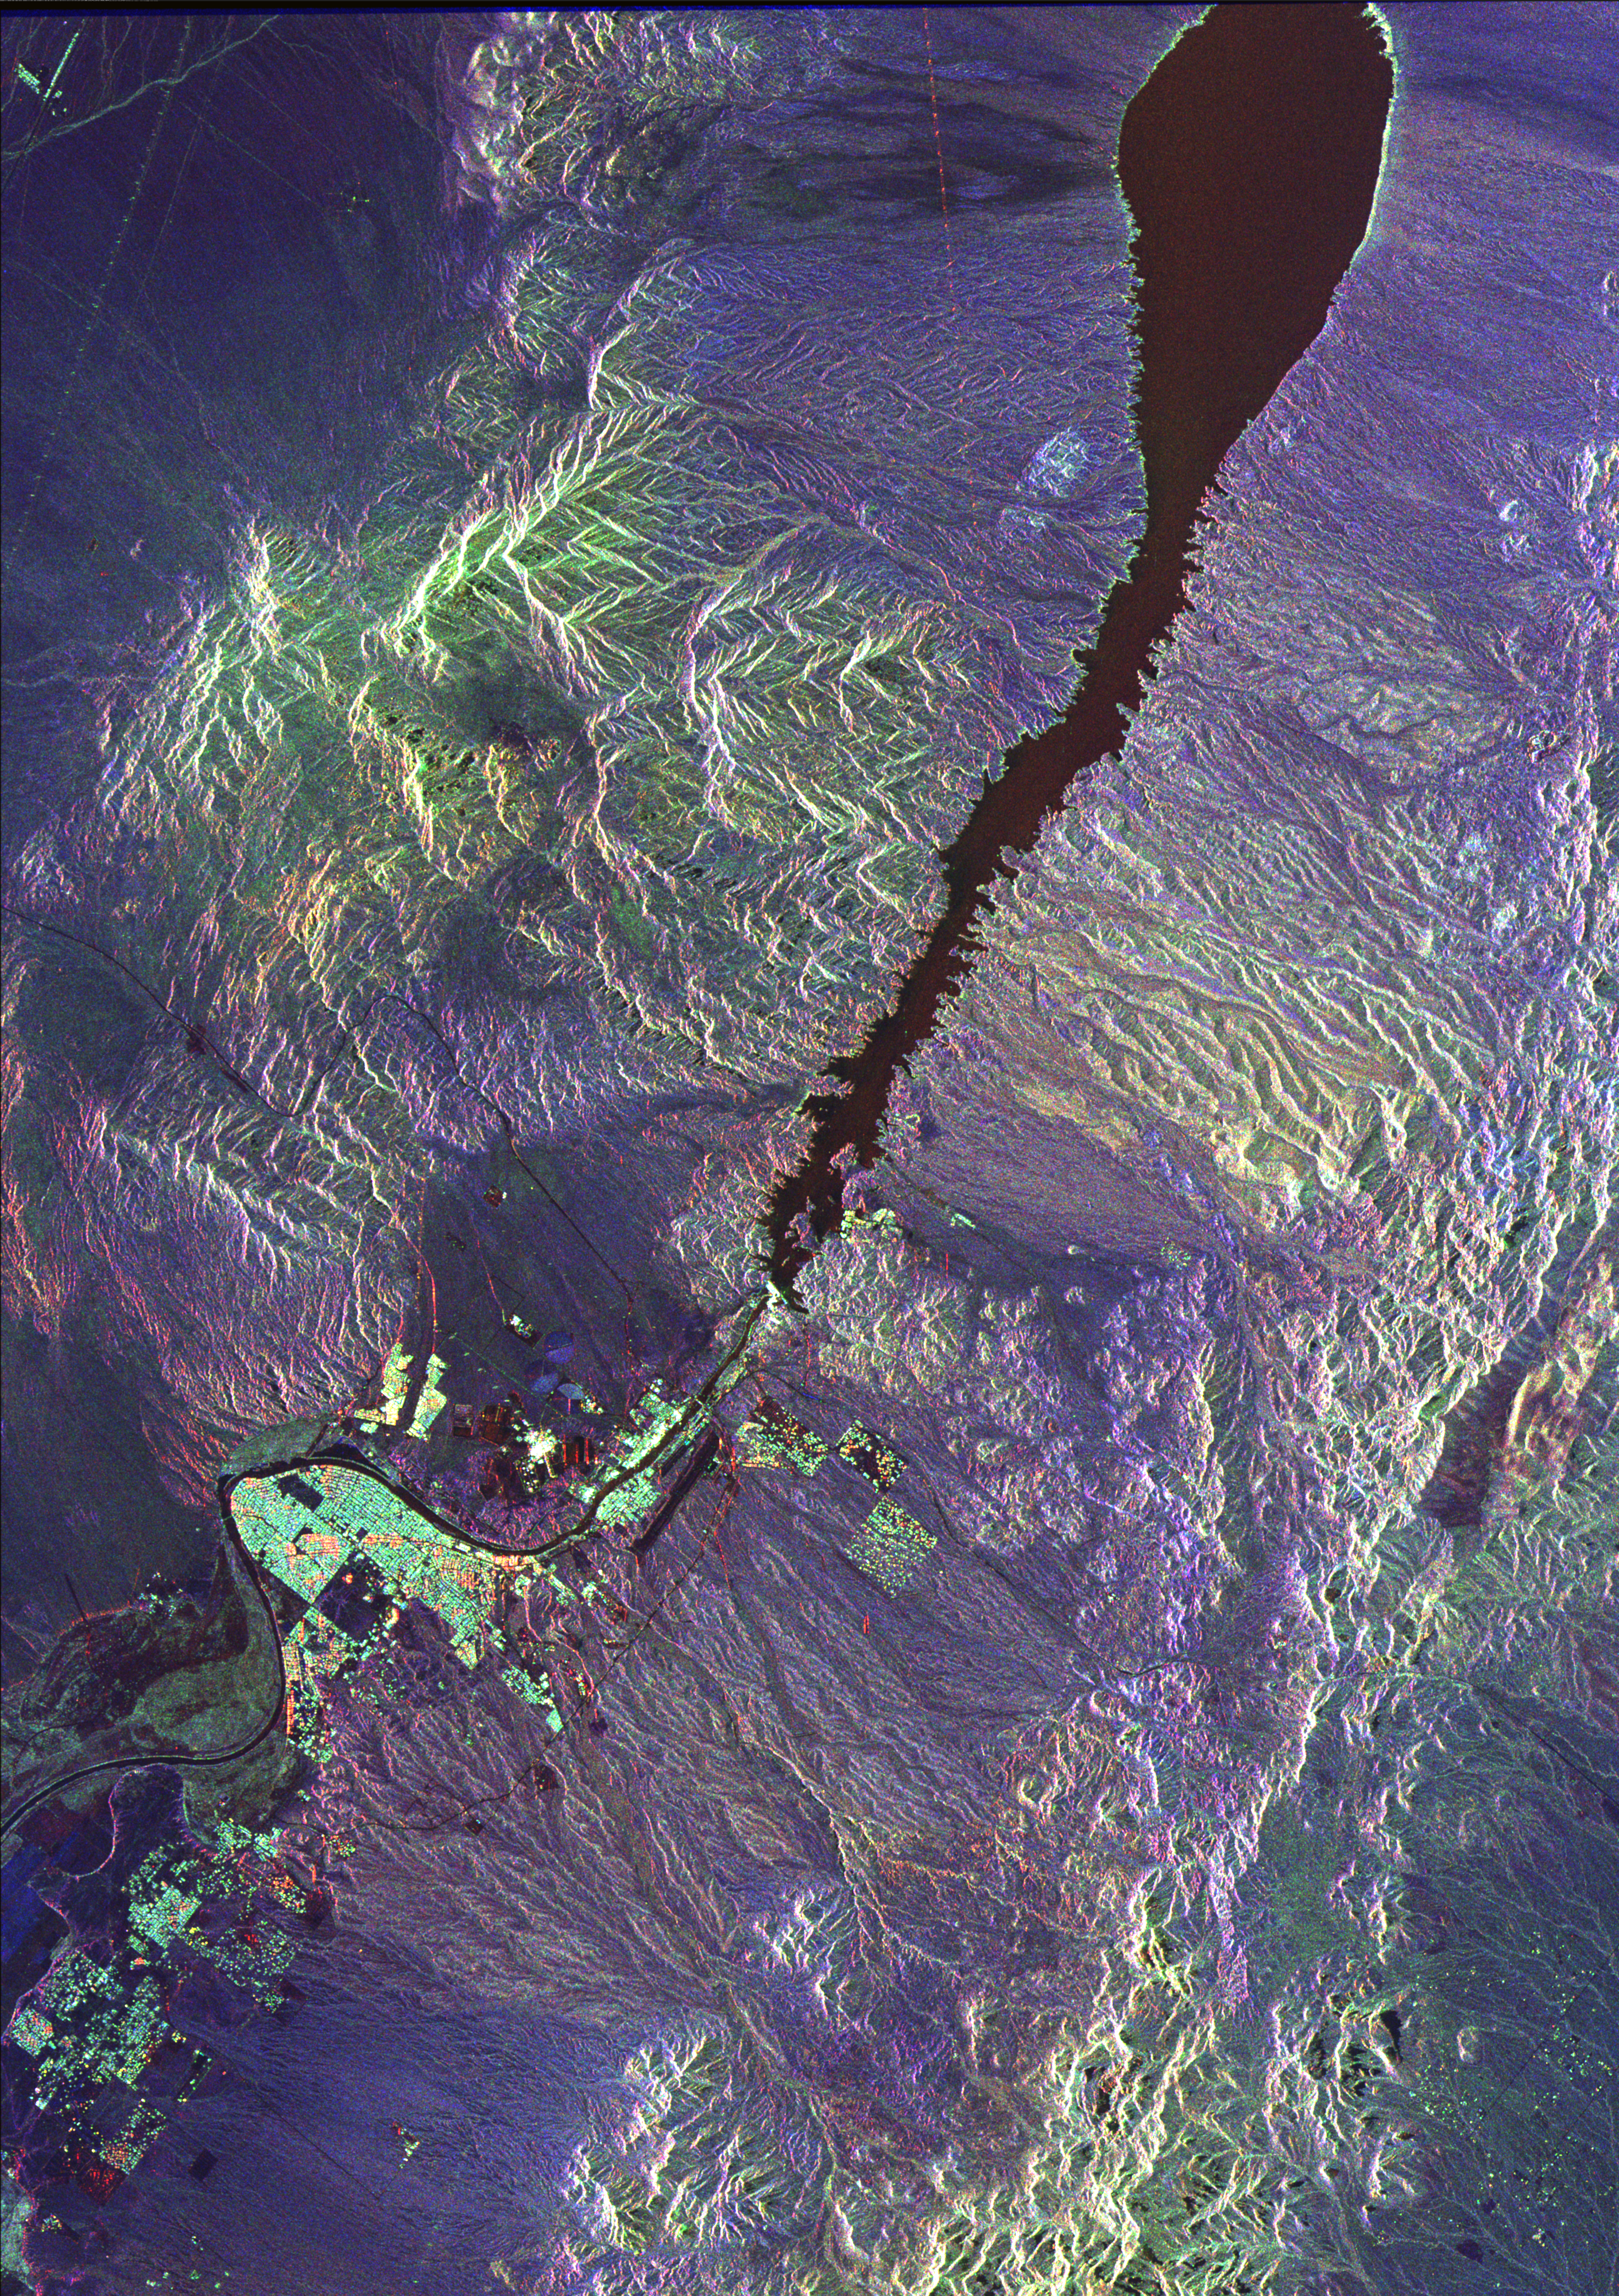

Space Radar Image of Colorado River

This space radar image illustrates the recent rapid urban development occurring along the lower Colorado River at the Nevada/Arizona state line. Lake Mojave is the dark feature that occupies the river valley in the upper half of the image. The lake is actually a reservoir created behind Davis Dam, the bright white line spanning the river near the center of the image. The dam, completed in 1953, is used both for generating electric power and regulating the river’s flow downstream. Straddling the river south of Davis Dam, shown in white and bright green, are the cities of Laughlin, Nevada (west of the river) and Bullhead City, Arizona (east of the river). The runway of the Laughlin, Bullhead City Airport is visible as a dark strip just east of Bullhead City. The area has experienced rapid growth associated with the gambling industry in Laughlin and on the Fort Mojave Indian Reservation to the south. The community of Riviera is the bright green area in a large bend of the river in the lower left part of the image. Complex drainage patterns and canyons are the dark lines seen throughout the image. Radar is a useful tool for studying these patterns because of the instrument’s sensitivity to roughness, vegetation and subtle topographic differences.

This image is 50 kilometers by 35 kilometers (31 miles by 22 miles) and is centered at 35.25 degrees north latitude, 114.67 degrees west longitude. North is toward the upper right. The colors are assigned to different radar frequencies and polarizations as follows: red is L-band, horizontally transmitted and received; green is L-band, horizontally transmitted and vertically received; and blue is C-band, horizontally transmitted and vertically received. The image was acquired by the Spaceborne Imaging Radar-C/X-band Synthetic Aperture Radar (SIR-C/X-SAR) on April 13, 1994, onboard the space shuttle Endeavour. SIR-C/X-SAR, a joint mission of the German, Italian and United States space agencies, is part of NASA’s Office of Mission to Planet Earth.

Credit: NASA/JPL